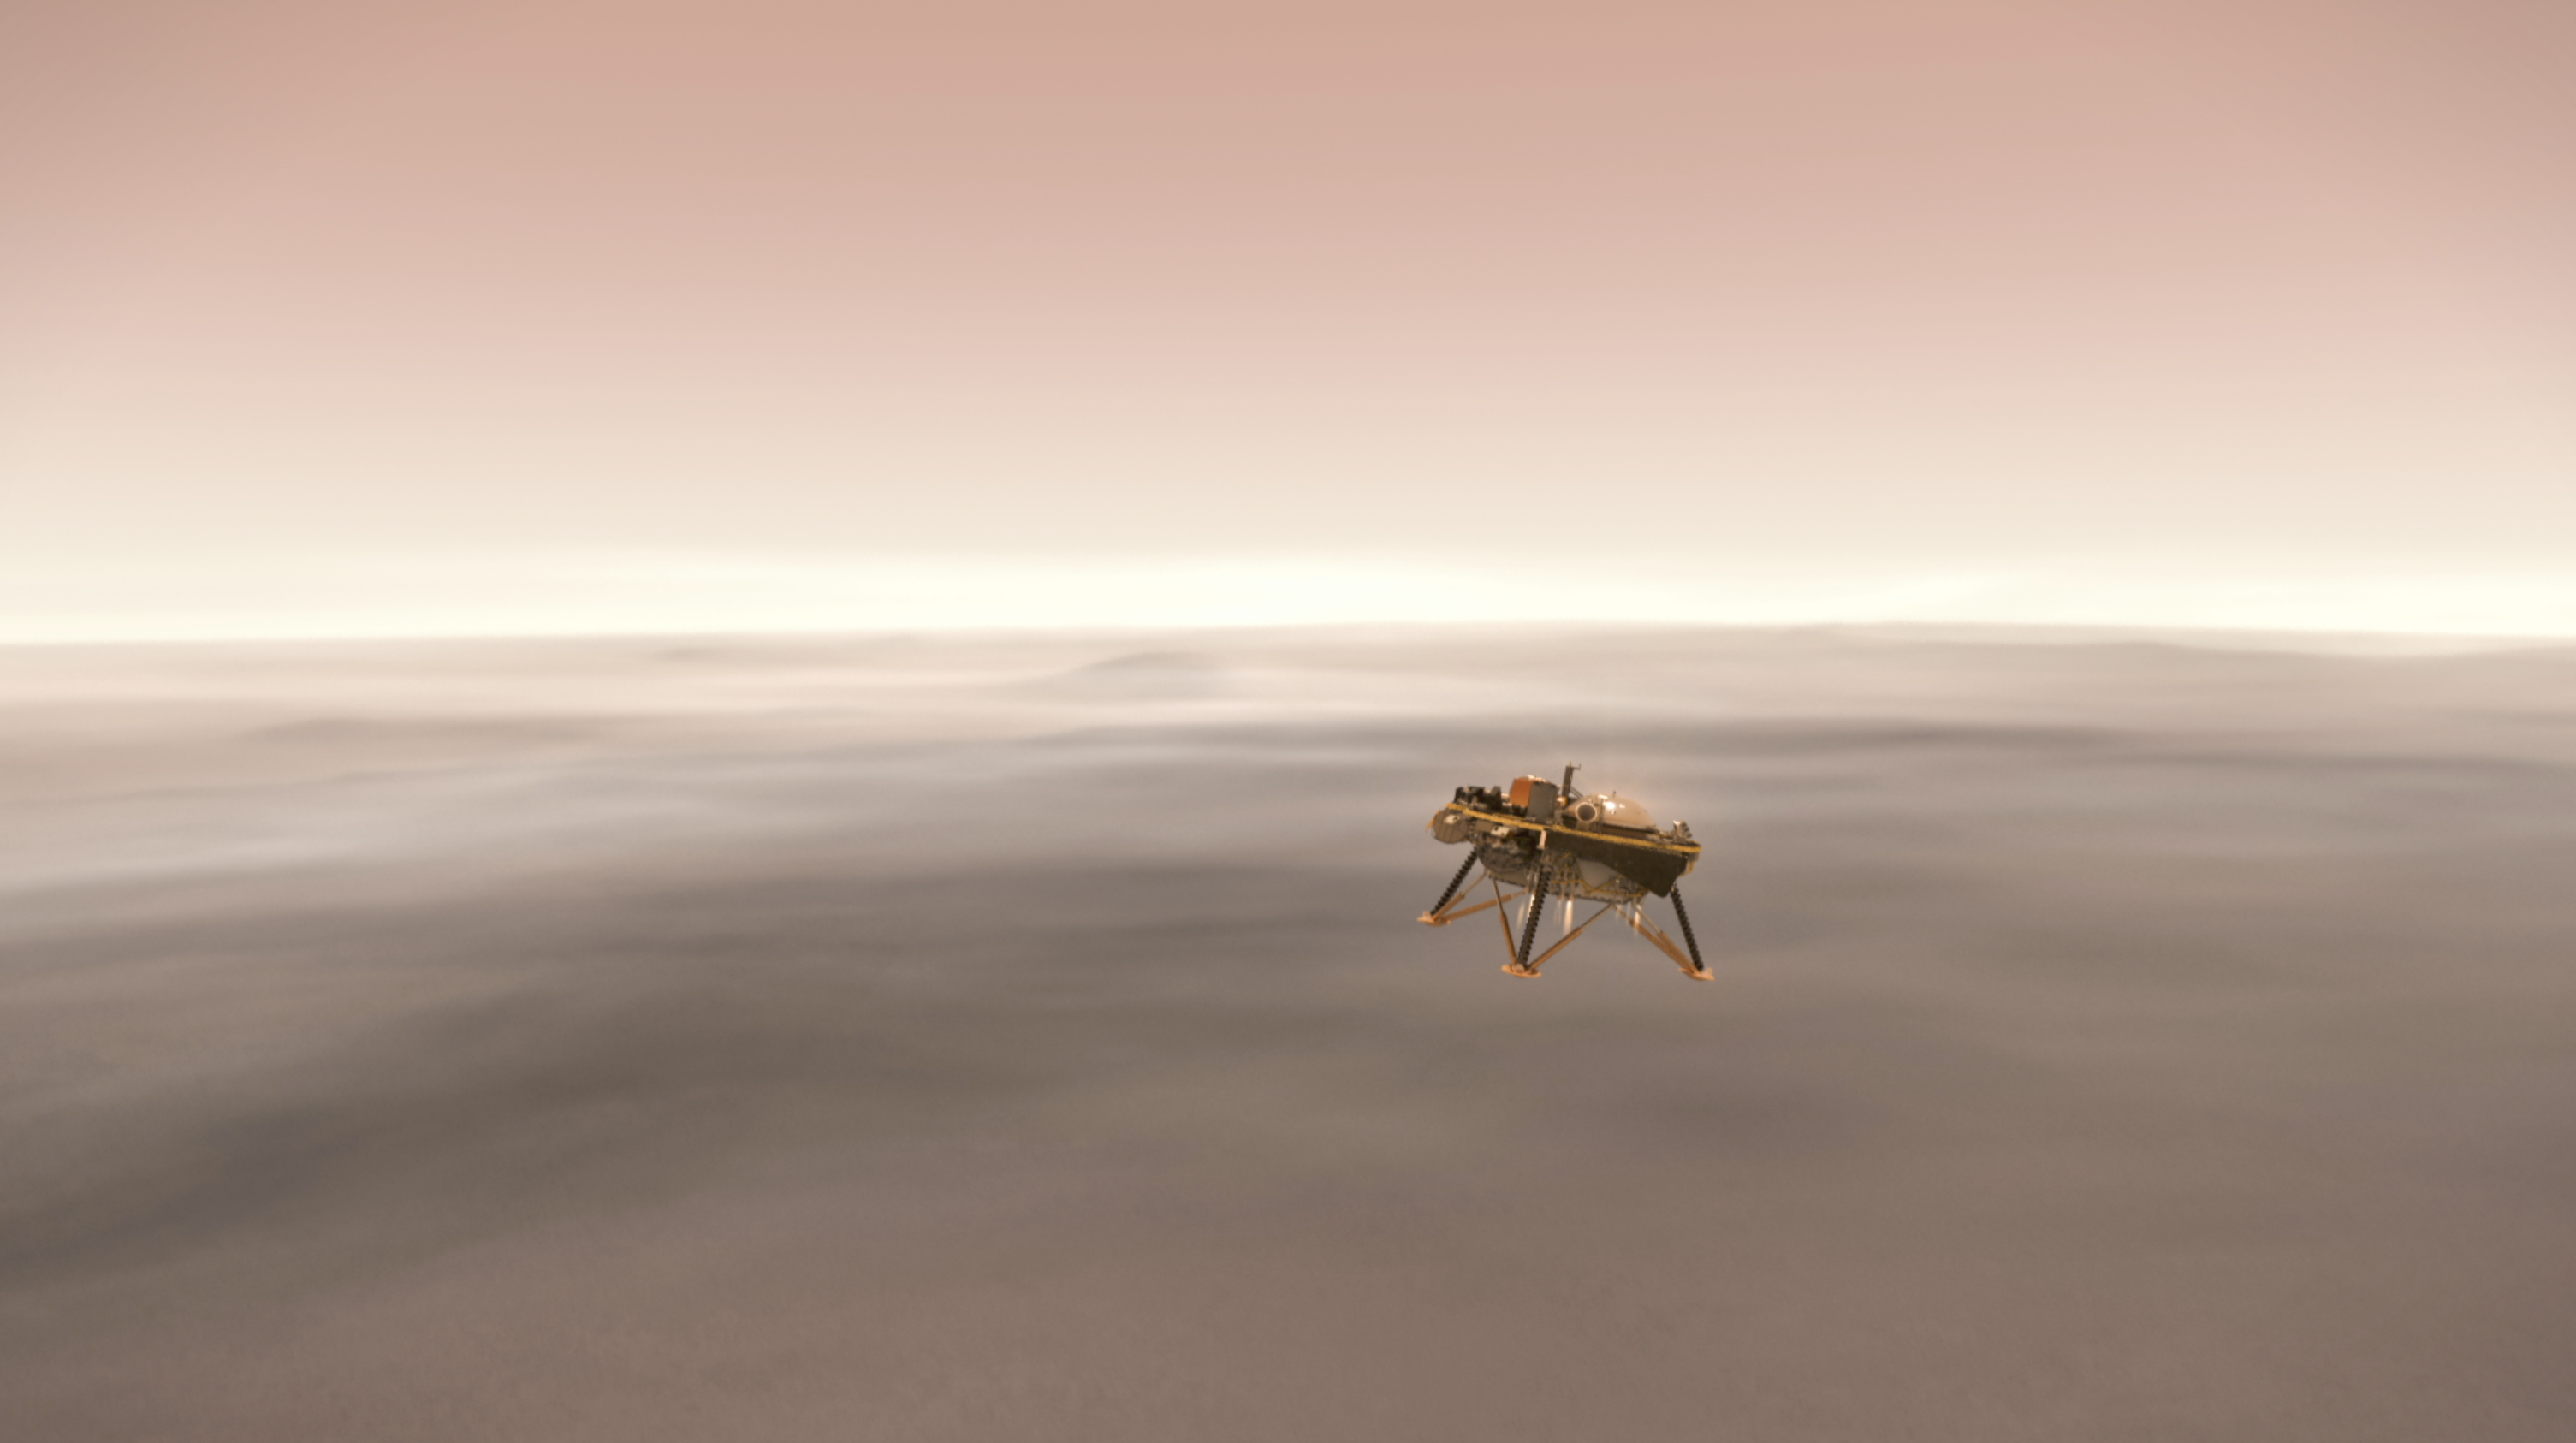

InSight Heading Down to the Martian Surface (Illustration)

This illustration shows a simulated view of NASA’s InSight lander firing retrorockets to slow down as it descends toward the surface of Mars.

NASA’s Jet Propulsion Laboratory, a division of Caltech in Pasadena, California, manages the InSight Project for NASA’s Science Mission Directorate, Washington. Lockheed Martin Space, Denver, Colorado built the spacecraft. InSight is part of NASA’s Discovery Program, which is managed by NASA’s Marshall Space Flight Center in Huntsville, Alabama.

Credit: NASA/JPL-Caltech